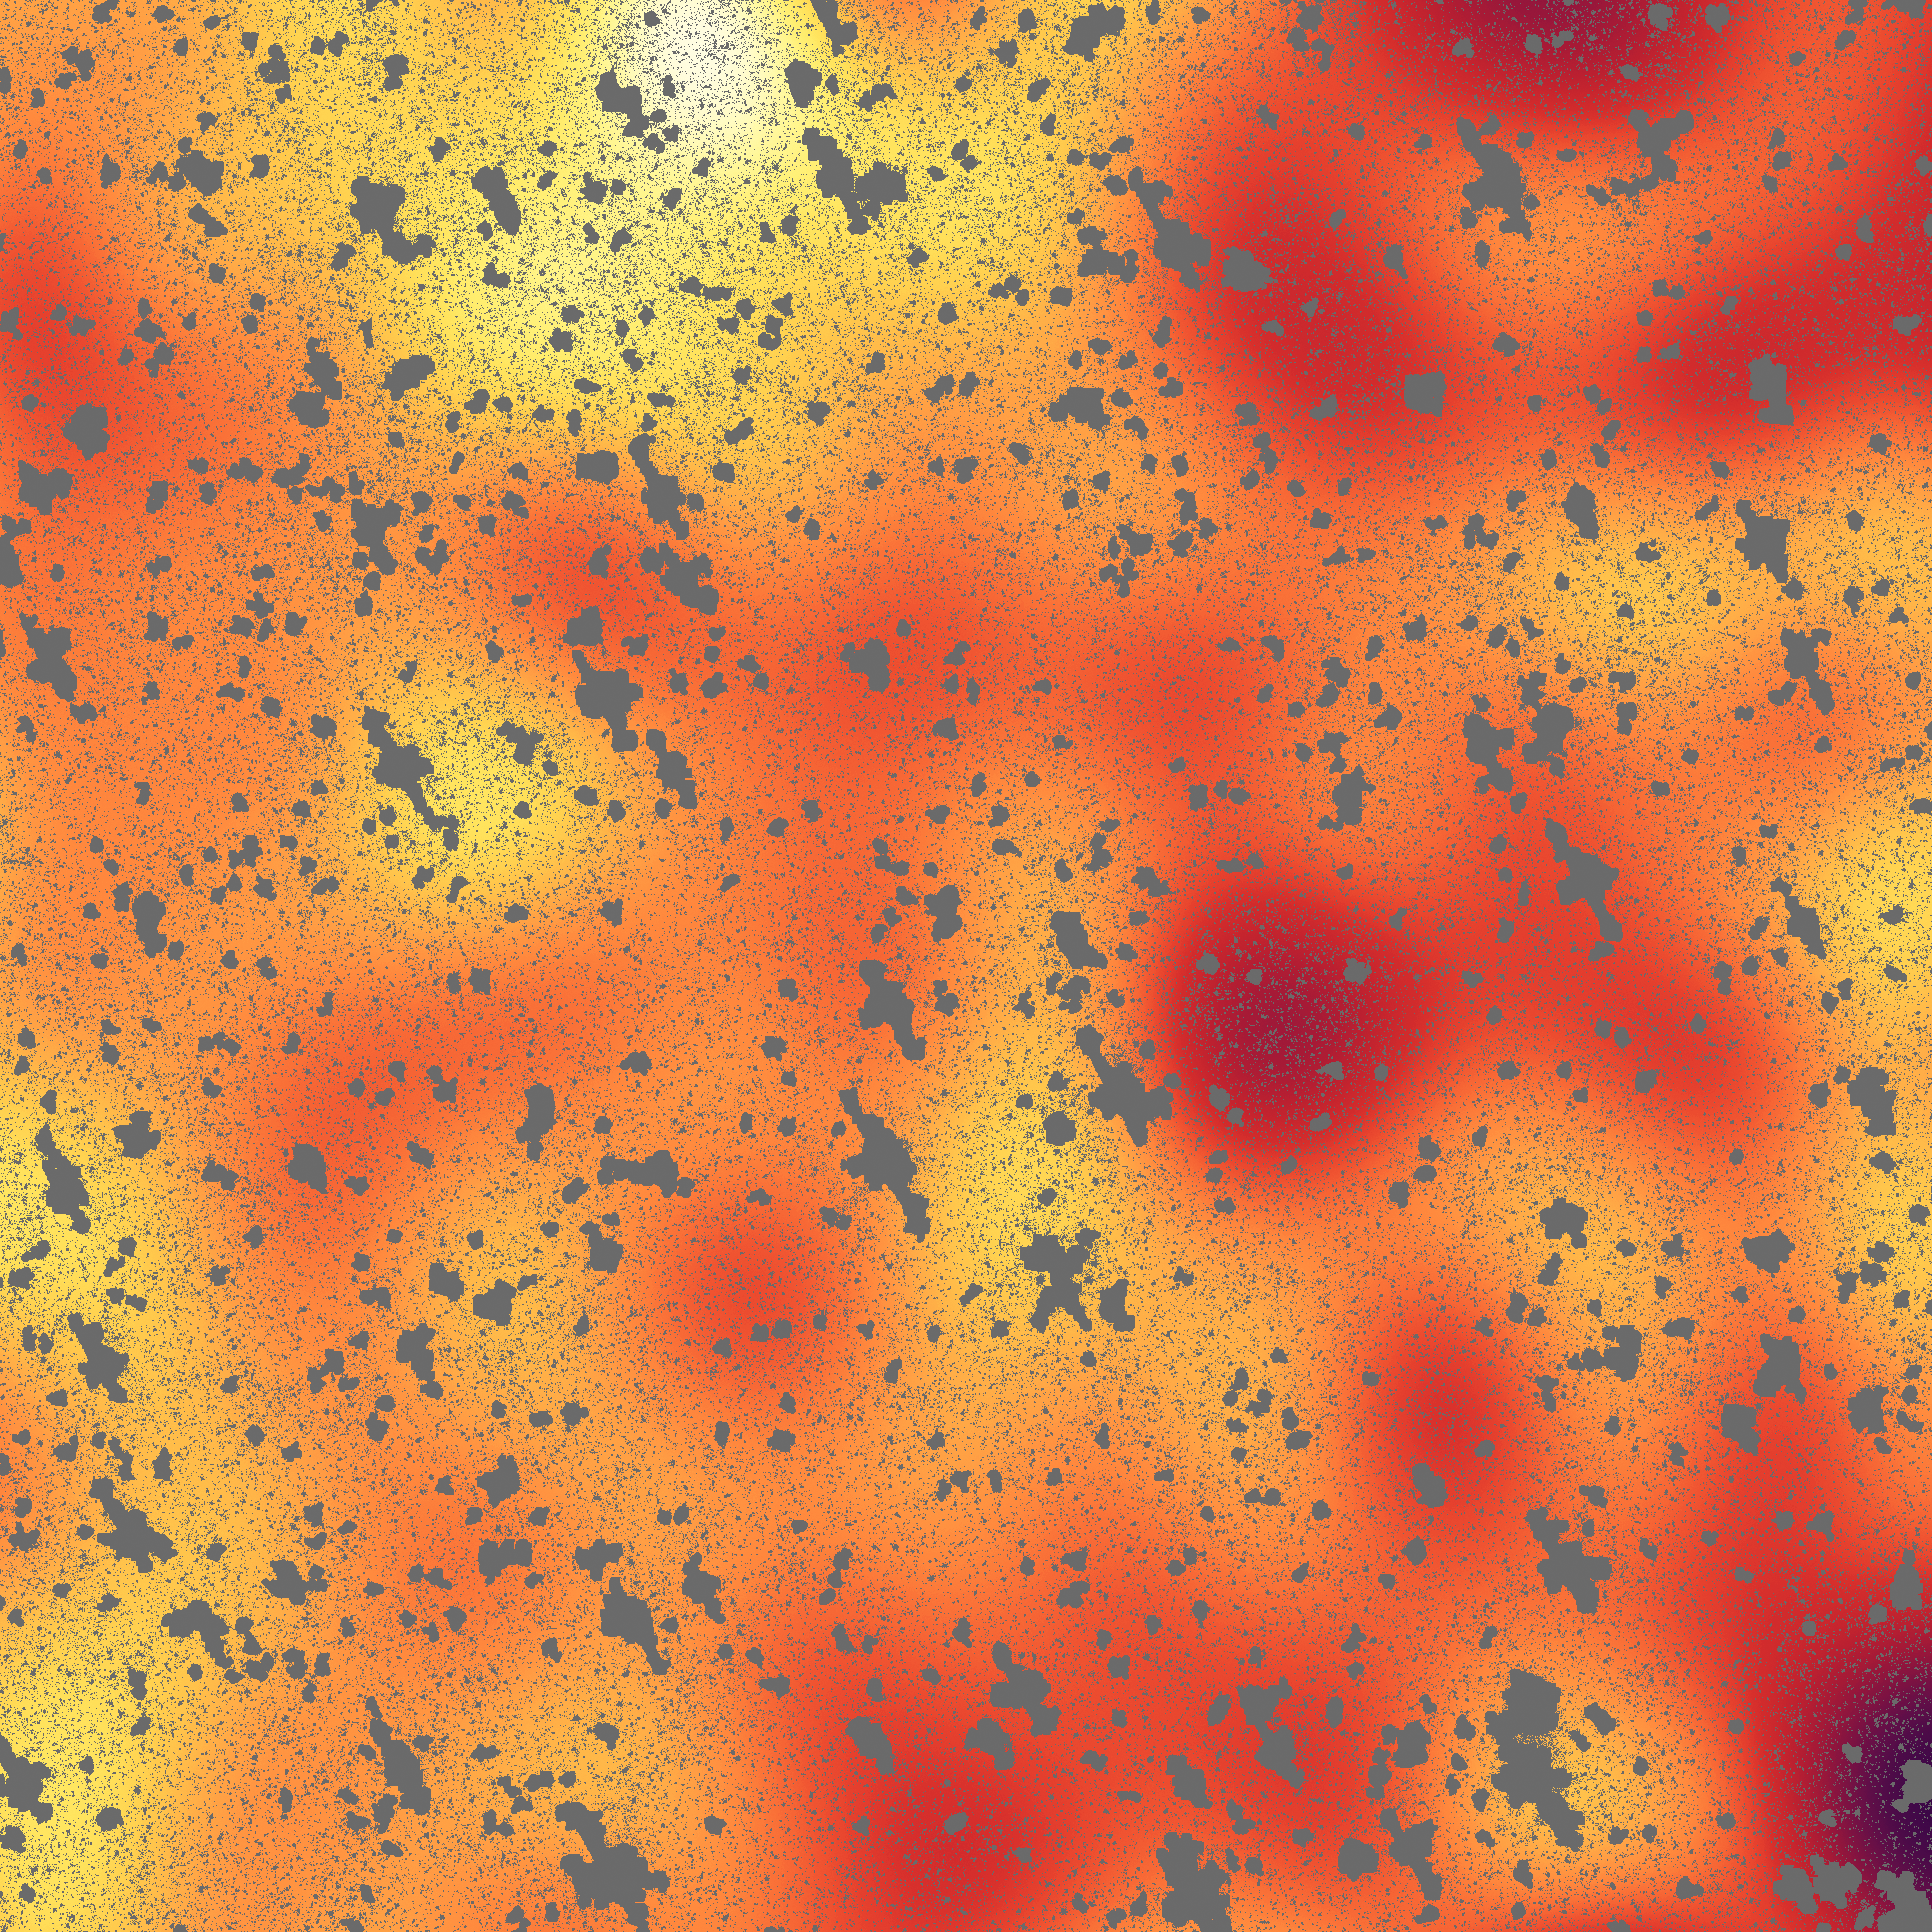

Unmasking a Hidden Glow

This image shows a mysterious, background infrared glow captured by NASA's Spitzer Space Telescope. Using Spitzer, researchers were able to detect this background glow, which spreads across the whole sky, by masking out light from galaxies and other known sources of light (the masks are the gray, blotchy marks).

The scientists find that this light is coming from stray stars that were torn away from galaxies. When galaxies tangle and merge -- a natural stage of galaxy growth -- stars often get kicked out in the process. The stars are too faint to be seen individually, but Spitzer may be seeing their collective glow.

Credit: NASA/JPL-Caltech/UC Irvine